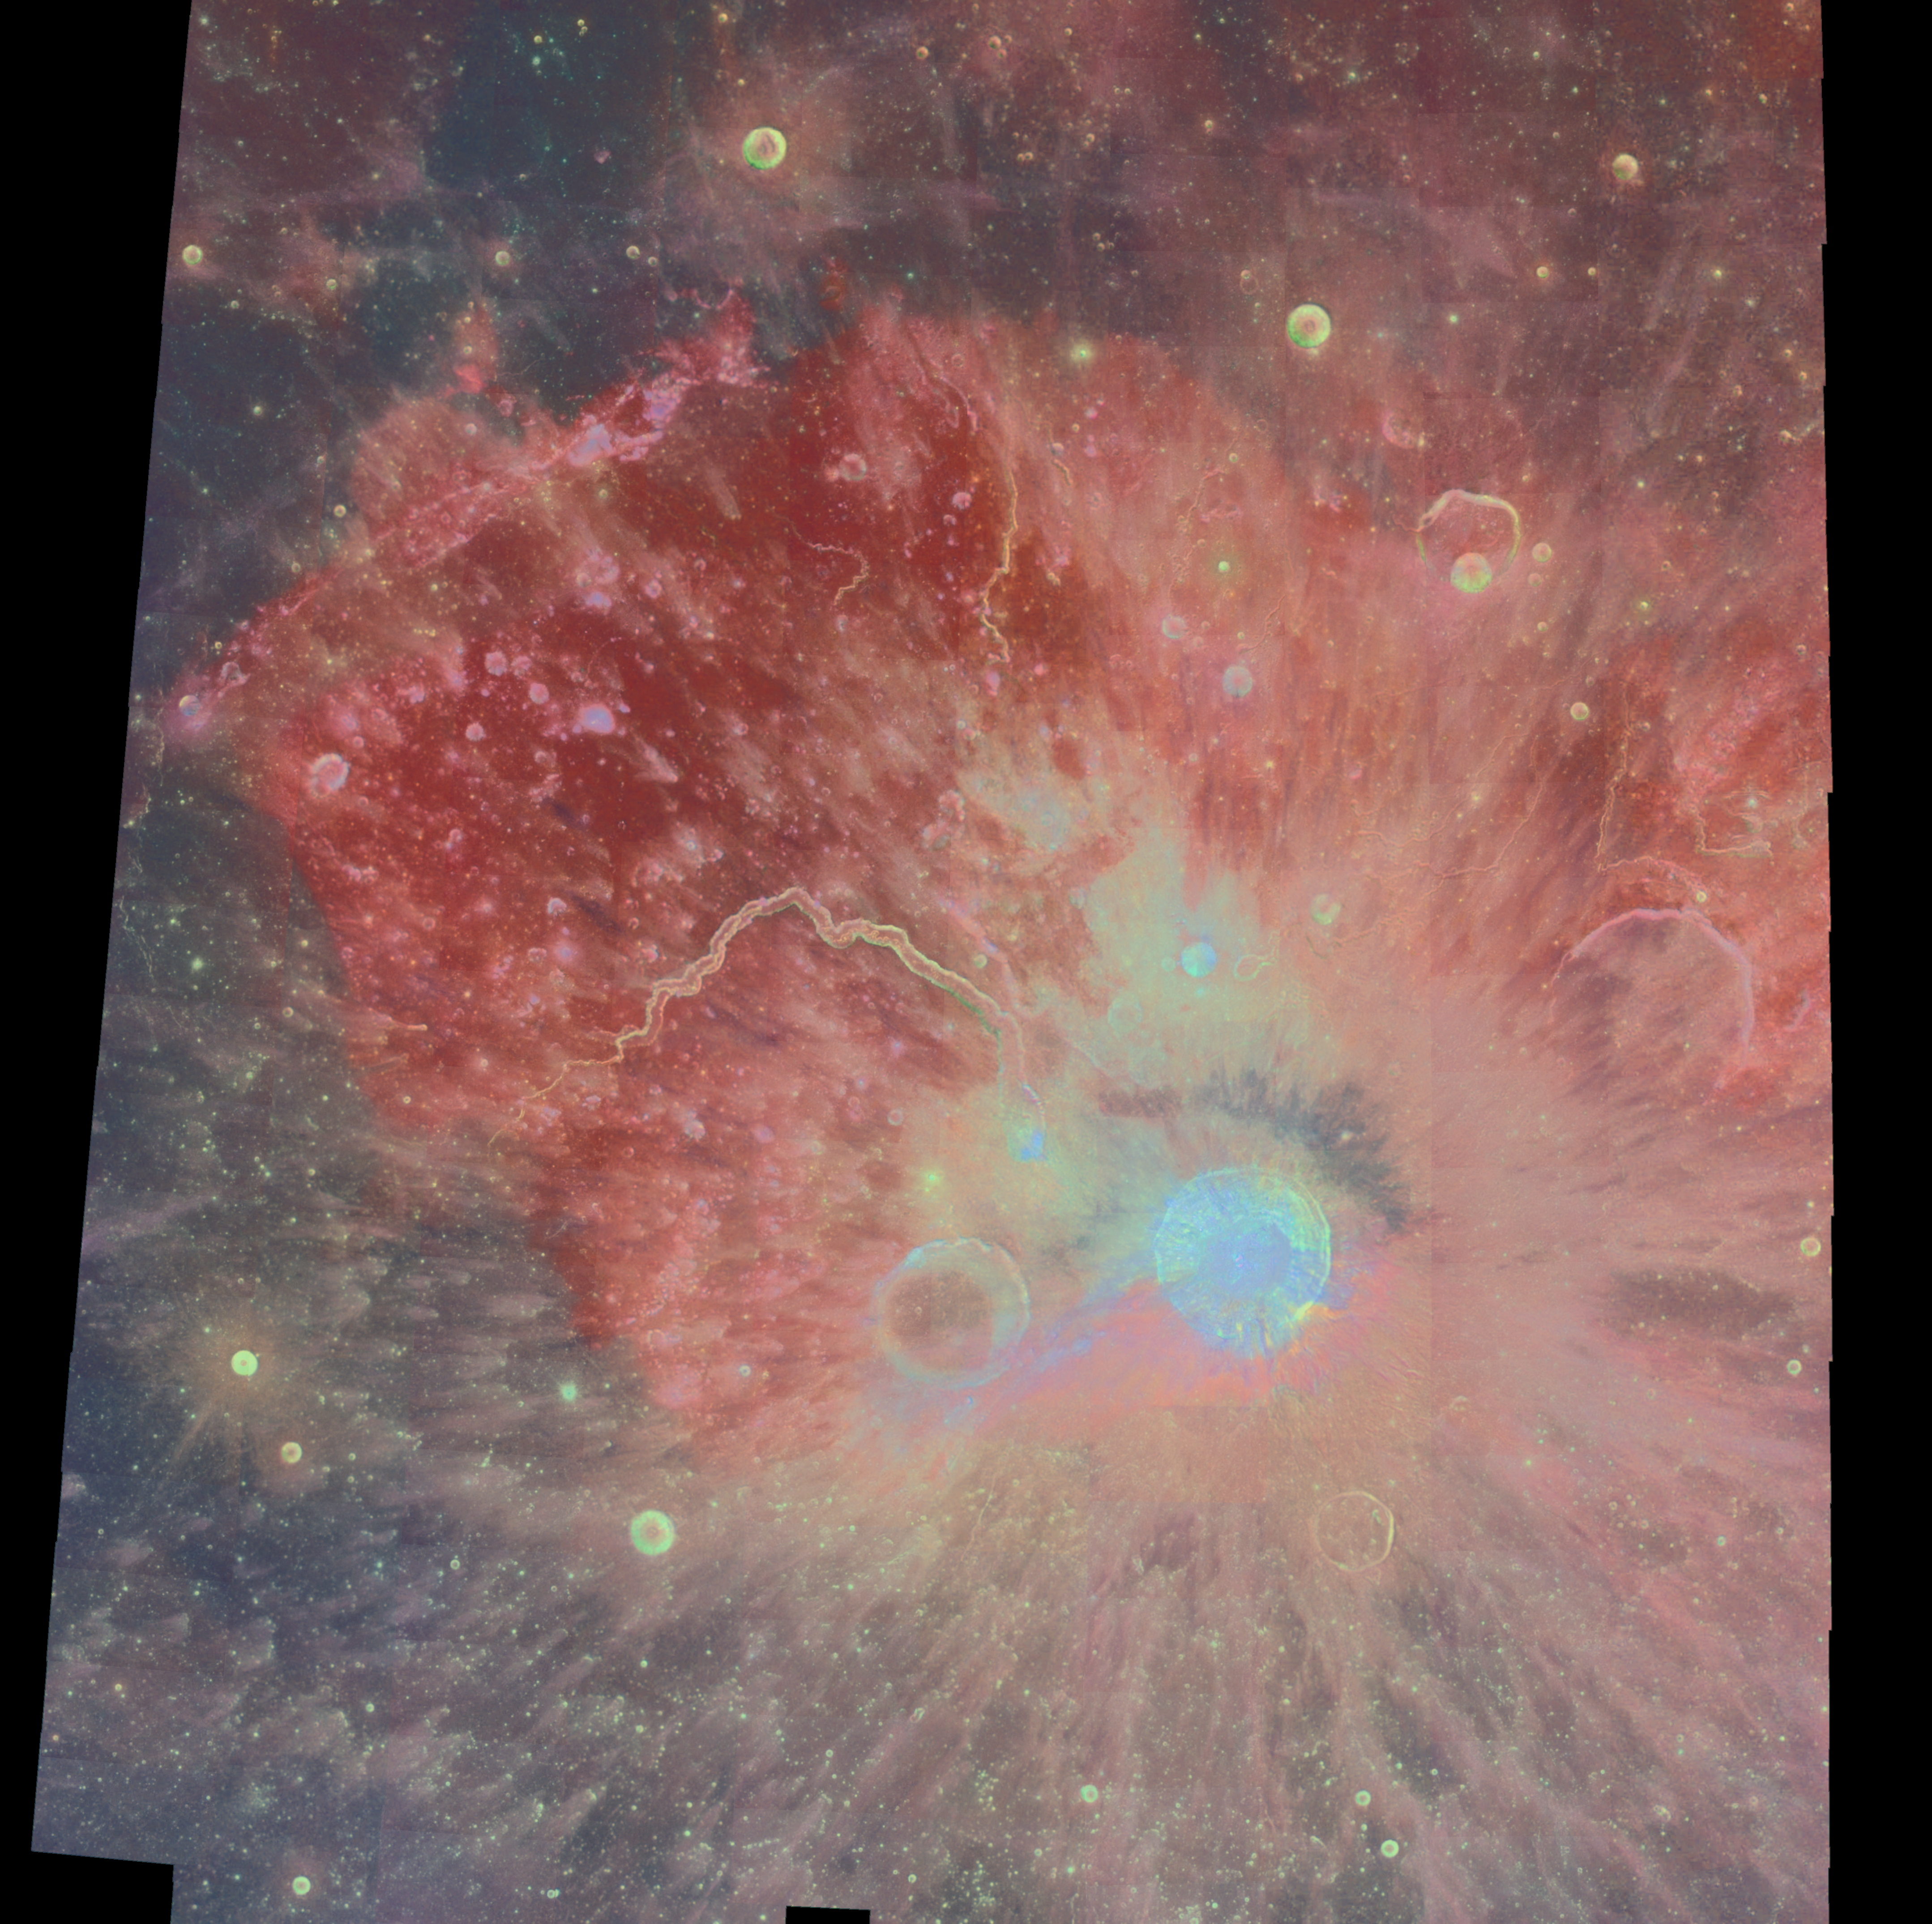

Multispectral Mosaic of the Aristarchus Crater and Plateau

The Aristarchus region is one of the most diverse and interesting areas on the Moon. About 500 Clementine images acquired through three spectral filters (415, 750, and 1000 nm) were processed and combined into a multispectral mosaic of this region. Shown here is a color-ratio composite, in which the 750/415 ratio controls the red-channel brightness, it inverse (415/750) controls the blue, and the 750/1000 ratio controls the green. Color ratios serve to cancel out the dominant brightness variations and topographic shading, thus isolating the color differences related to composition or mineralogy. The Aristarchus plateau is a rectangular, elevated crustal block about 200 km across, surrounded by the vast mare lava plains of Oceanus Procellarum. Clementine altimetry shows that the plateau is a tilted slab sloping down to the northwest, that rises more than 2 km above Oceanus Procellarum on its southeastern margin. The plateau was probably uplifted, tilted, and fractured by the Imbrium basin impact, which also deposited hummocky ejecta on the plateau surface. The plateau has experienced intense volcanic activity, both effusive and explosive. It includes the densest concentration of lunar sinuous rilles, including the largest known, Vallis Schroteri, which is about 160 km long, up to 11 km wide, and 1 km deep. The rilles in this area begin at ‘cobra-head’ craters, which are the apparent vents for low-viscosity lavas that formed vents for ‘dark mantling’ deposit covering the plateau and nearby areas to the north and east. This dark mantling deposit probably consists primarily of iron-rich glass spheres (pyroclastics or cinders), and has a deep red color on this image. Rather than forming cinder cones as on Earth, the lower gravity and vacuum of the Moon allows the pyroclastics to travel much greater heights and distances, thus depositing an extensive regional blanket. The Aristarchus impact occurred relatively recently in geologic time, after the Copernicus impact but before the Tycho impact. The 42 km diameter crater and its ejecta are especially interesting because of its location on the uplifted southeastern corner of the Aristarchus plateau. As a result, the crater ejecta reveal two different stratigraphic sequences: that of the plateau to the northwest, and that of the portion of Oceanus Procellarum to the southwest. This asymmetry is apparent in the colors of the ejecta as seen in this image, which is reddish to the southeast, dominated by excavated mare lava, and bluish to the northwest, caused by the excavation of highland materials in the plateau. The extent of the continuous ejecta blanket also appears asymmetric: it extends about twice as far to the north and east than in other directions, approximately following the plateau margins. These ejecta lobes could be caused by an oblique impact from the southeast, or it may reflect the presence of the plateau during ejecta emplacement. Two dark blue spots in the center of Aristarchus represent tan especially interesting discovery. The infrared spectral properties measured by Clementine are consistent with a composition of almost pure anorthosite, the primitive rock type produced by the lunar magma ocean. This is the first discovery of a major exposure of anorthosite in this region of the Moon, well within the boundary of the hypothetical Procellarum basin. Don Wilhelms (Geologic History of the Moon, USGS Professional Paper, 1984) proposed that the giant Procellarum basin entirely removed the upper anorthositic crust from the north-central nearside of the Moon.

Credit: NASA/JPL/USGS